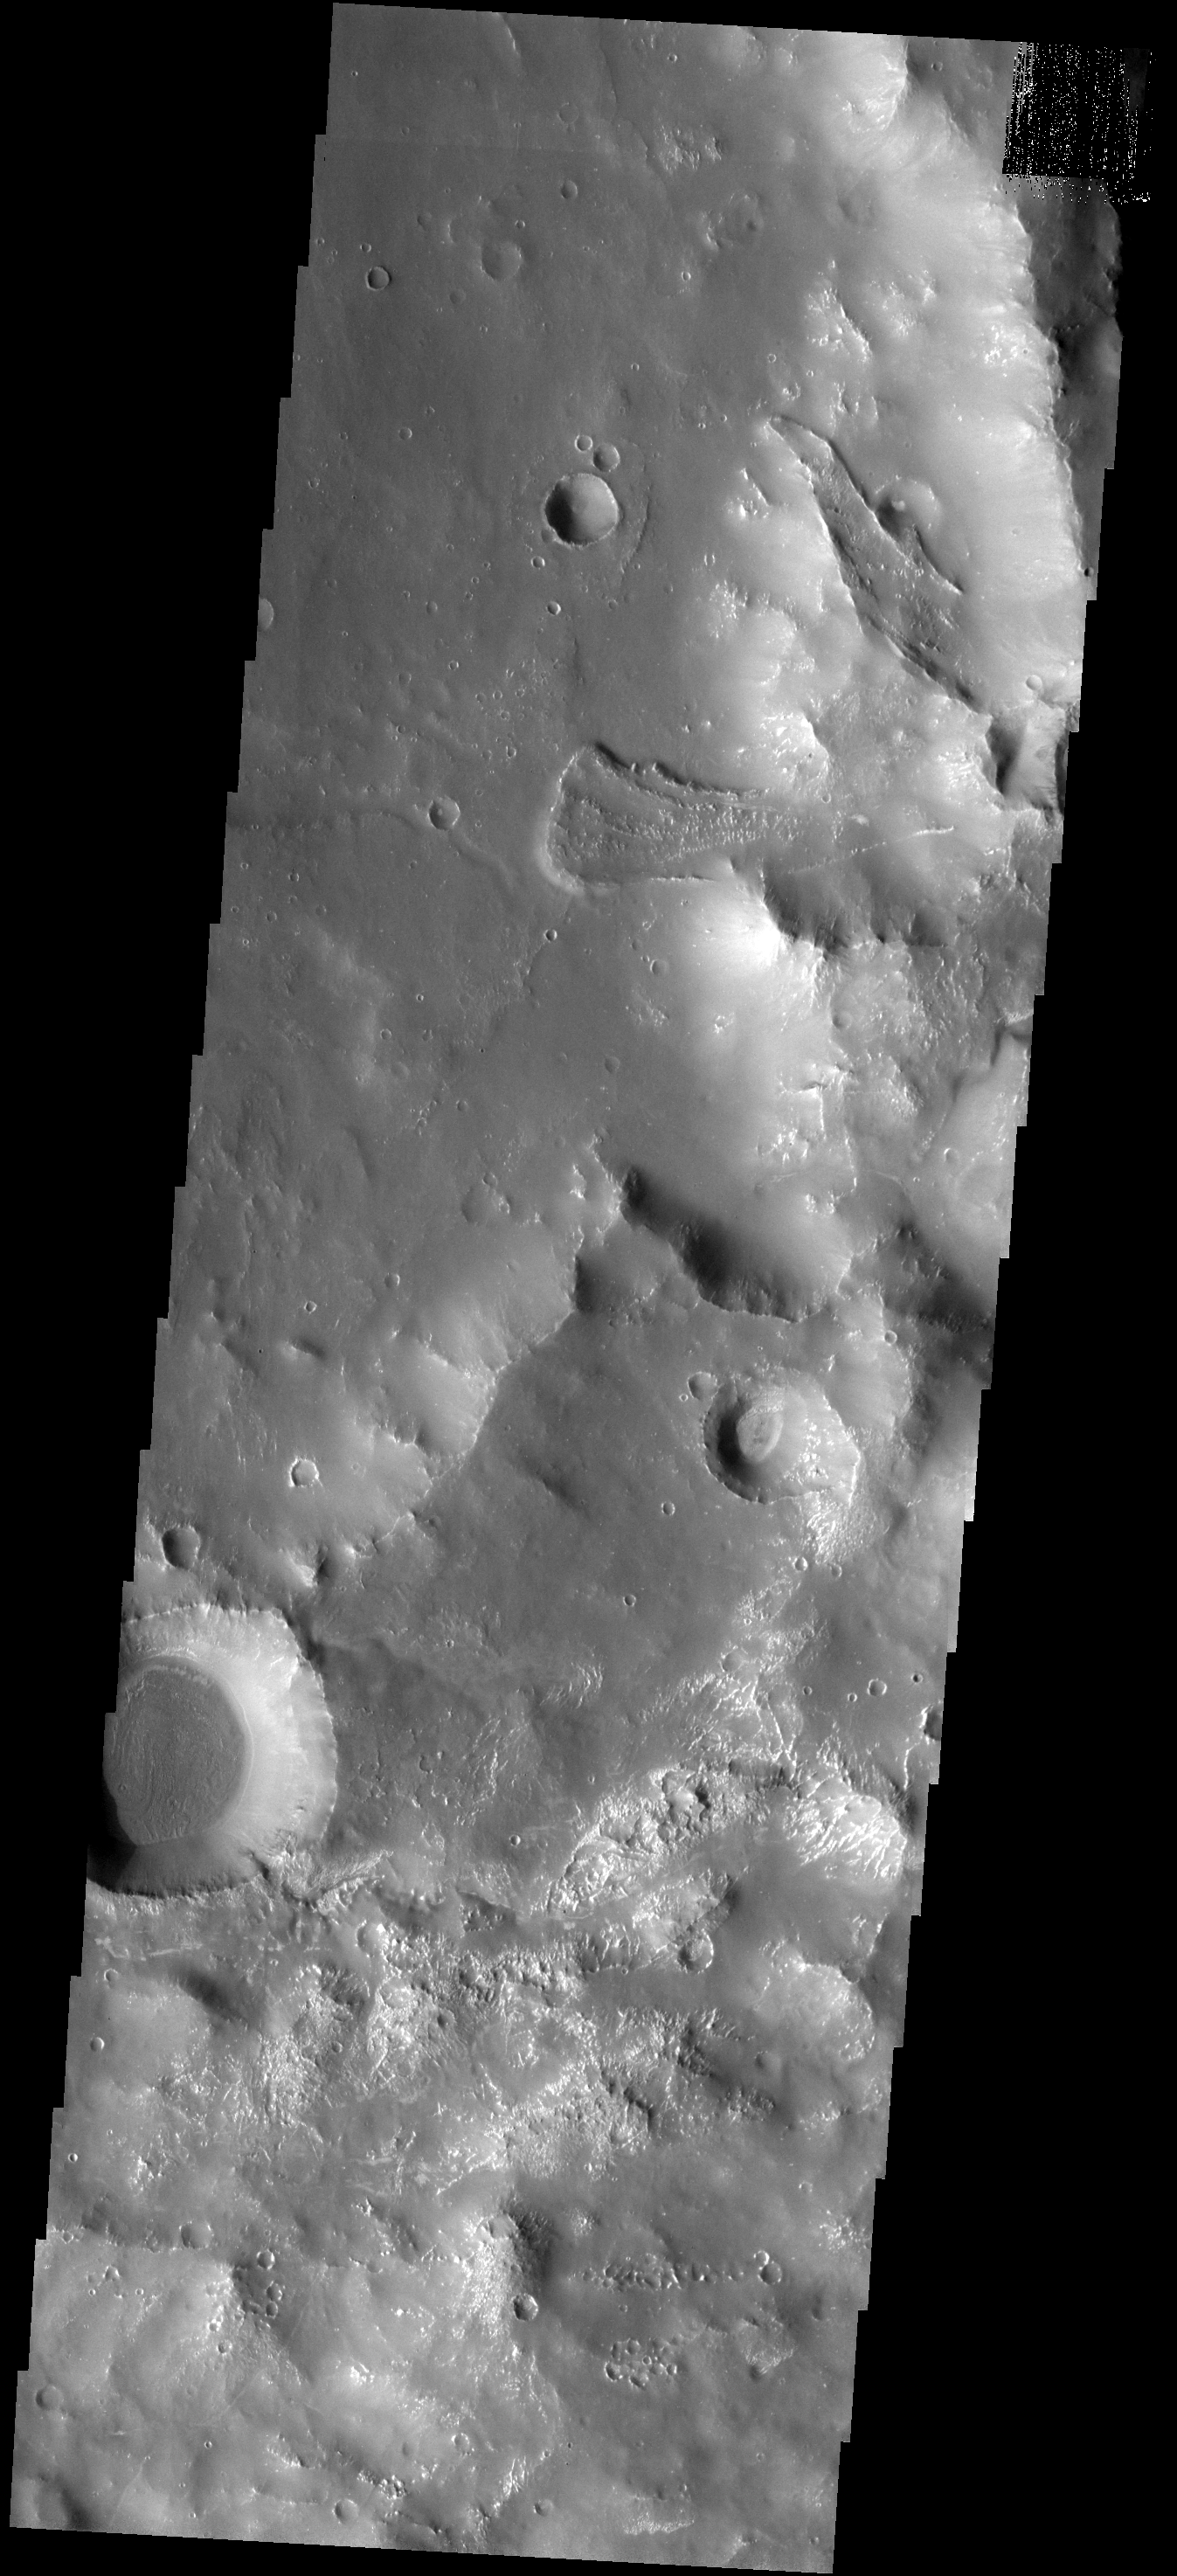

Dual Landslides

The two landslides in this image occur along the margin of Solis Planum.

Image information: VIS instrument. Latitude -30.7N, Longitude 281.3E. 17 meter/pixel resolution.

Please see the THEMIS Data Citation Note for details on crediting THEMIS images.

Note: this THEMIS visual image has not been radiometrically nor geometrically calibrated for this preliminary release. An empirical correction has been performed to remove instrumental effects. A linear shift has been applied in the cross-track and down-track direction to approximate spacecraft and planetary motion. Fully calibrated and geometrically projected images will be released through the Planetary Data System in accordance with Project policies at a later time.

NASA’s Jet Propulsion Laboratory manages the 2001 Mars Odyssey mission for NASA’s Office of Space Science, Washington, D.C. The Thermal Emission Imaging System (THEMIS) was developed by Arizona State University, Tempe, in collaboration with Raytheon Santa Barbara Remote Sensing. The THEMIS investigation is led by Dr. Philip Christensen at Arizona State University. Lockheed Martin Astronautics, Denver, is the prime contractor for the Odyssey project, and developed and built the orbiter. Mission operations are conducted jointly from Lockheed Martin and from JPL, a division of the California Institute of Technology in Pasadena.

Credit: NASA/JPL/ASU